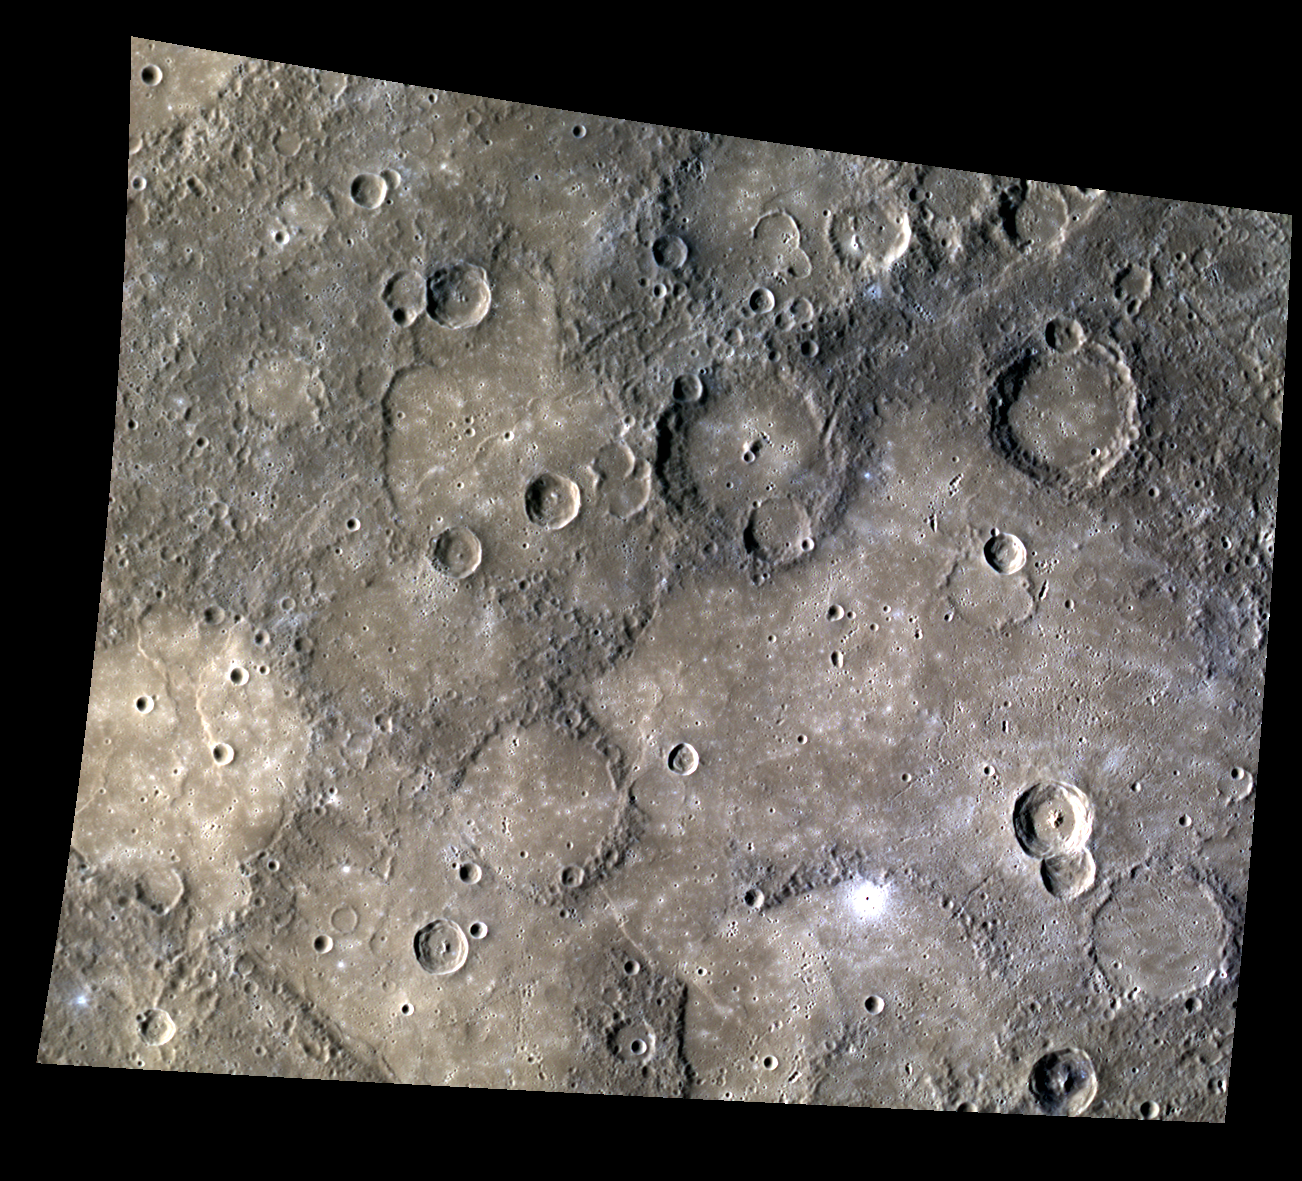

Volcanic Plains

Many regions of Mercury’s surface are comprised of relatively red and smooth terrain that appears to flood low-lying regions and partially fill or bury older craters. These smooth plains are thought to have been formed by volcanic activity that drowned the region in voluminous, low-viscosity lavas.

The images that comprise this mosaic were acquired as high-resolution targeted color observations. Targeted color observations are images of a small area on Mercury’s surface at resolutions higher than the 1-kilometer/pixel 8-color base map. During MESSENGER’s one-year primary mission, hundreds of targeted color observations were obtained. During MESSENGER’s extended mission, high-resolution targeted color observations are more rare, as the 3-color base map is covering Mercury’s northern hemisphere with the highest-resolution color images that are possible.

Date acquired: July 21, 2012
Image Mission Elapsed Time (MET): 251402330, 251402350, and 251402334
Image ID: 2244264, 2244269, and 2244265
Instrument: Wide Angle Camera (WAC) of the Mercury Dual Imaging System (MDIS)
WAC filters: 9, 7, and 6 (996, 748, and 433 nanometers, respectively) in red, green, and blue
Center Latitude: -8.27°
Center Longitude: 113.1° E
Resolution: 411 meters/pixel
Scale: This scene is approximately 475 km (295 mi.) across
Incidence Angle: 56.0°
Emission Angle: 30.8°
Phase Angle: 86.8°

The MESSENGER spacecraft is the first ever to orbit the planet Mercury, and the spacecraft’s seven scientific instruments and radio science investigation are unraveling the history and evolution of the Solar System’s innermost planet. Visit the Why Mercury? section of this website to learn more about the key science questions that the MESSENGER mission is addressing. During the one-year primary mission, MDIS acquired 88,746 images and extensive other data sets. MESSENGER is now in a year-long extended mission, during which plans call for the acquisition of more than 80,000 additional images to support MESSENGER’s science goals.

These images are from MESSENGER, a NASA Discovery mission to conduct the first orbital study of the innermost planet, Mercury. For information regarding the use of images, see the MESSENGER image use policy.

Credit: NASA/Johns Hopkins University Applied Physics Laboratory/Carnegie Institution of Washington